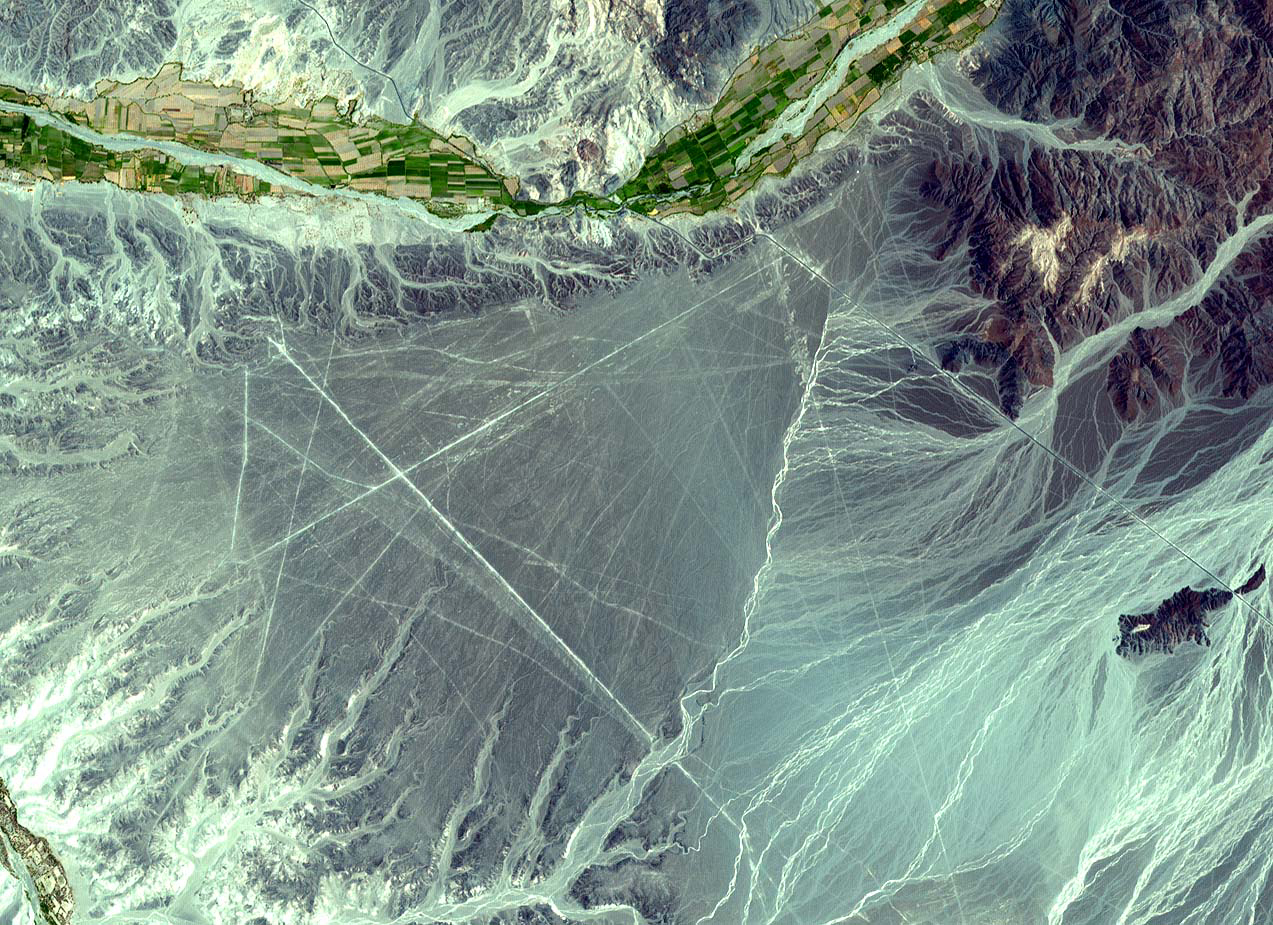

Nasca Lines, Peru

The Nasca Lines are located in the Pampa region of Peru, the desolate plain of the Peruvian coast 400 km south of Lima. The Lines were first spotted when commercial airlines began flying across the Peruvian desert in the 1920’s. Passengers reported seeing ‘primitive landing strips’ on the ground below. The Lines were made by removing the iron-oxide coated pebbles which cover the surface of the desert. When the gravel is removed, they contrast with the light color underneath. In this way the lines were drawn as furrows of a lighter color. On the pampa, south of the Nasca Lines, archaeologists have now uncovered the lost city of the line-builders, Cahuachi. It was built nearly two thousand years ago and was mysteriously abandoned 500 years later. This ASTER sub-image covers an area of 14 x 18 km, was acquired on December 22, 2000, and is located at 14.7 degrees south latitude and 75.1 degrees west longitude.

The U.S. science team is located at NASA’s Jet Propulsion Laboratory, Pasadena, Calif. The Terra mission is part of NASA’s Science Mission Directorate.

Credit: NASA/GSFC/METI/ERSDAC/JAROS, and U.S./Japan ASTER Science Team